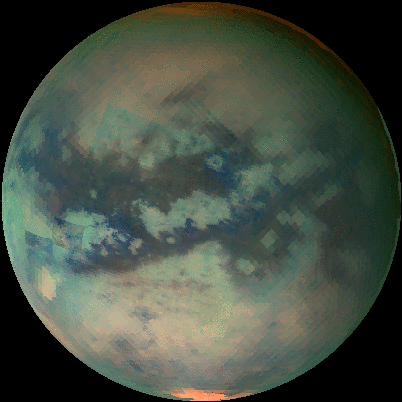

An Infrared Movie of Titan

This movie of Titan shows data taken with Cassini’s visual and infrared mapping spectrometer during the last three flybys of Titan. The flybys took place on Oct. 28, 2005, Dec. 26, 2005, and Jan. 15, 2006.

These false-color images were taken at wavelengths of 1.6 microns shown in blue, 2.01 microns in green and 5 microns in red.

The viewing geometry of the December flyby is roughly on the opposite hemispheres of the flybys in October and January. There are several important features shown by the movie. First, the globe of Titan exhibits two major types of terrain. One is very bright, and a darker one seems to be concentrated near the equator. Titan also has two very bright regions, the large one known as Tui Reggio, and the other as Hotei Arcus. These regions are thought to be surface deposits, probably of volcanic origin, and may be water and/or carbon dioxide frozen from the vapor. The December flyby data show that the western margins of Tui Reggio have a complex flow-like structure consistent with eruptive phenomena. The reddish feature at the south pole is Titan’s south polar cloud system, which was very bright during the December flyby. During the October and January flybys it is barely visible, indicating that the atmosphere over titan’s south pole is very dynamic.

The Cassini-Huygens mission is a cooperative project of NASA, the European Space Agency and the Italian Space Agency. The Jet Propulsion Laboratory, a division of the California Institute of Technology in Pasadena, manages the mission for NASA’s Science Mission Directorate, Washington, D.C. The Cassini orbiter was designed, developed and assembled at JPL. The visual and infrared mapping spectrometer team is based at the University of Arizona.

Credit: NASA/JPL/University of Arizona